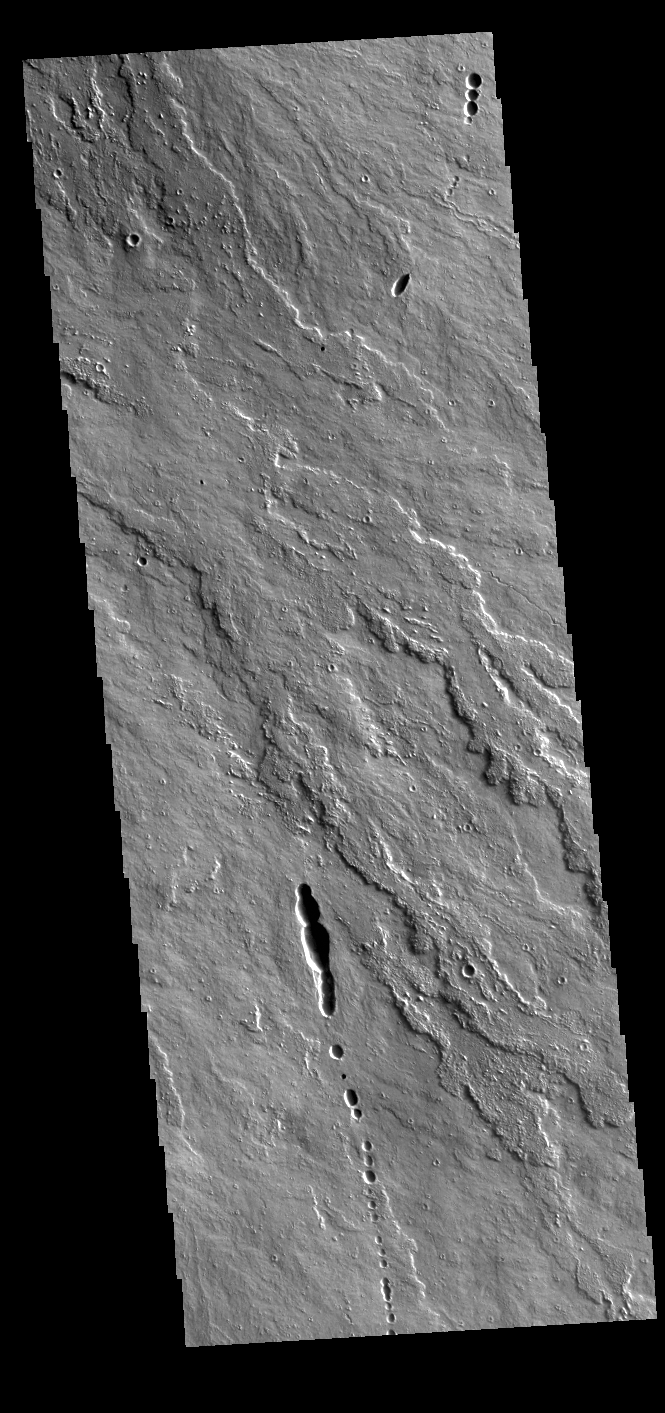

Daedalia Planum

Today’s VIS image shows a small portion of the immense lava flows that originated from Arsia Mons. Arsia Mons is the southernmost of the three large aligned volcanoes in the Tharsis region. Arsia Mons’ last eruption was 10s of million years ago. The different surface textures are created by differences in the lava viscosity and cooling rates. The lobate margins of each flow can be traced back to the start of each flow — or to the point where they are covered by younger flows. Flows in Daedalia Planum can be as long as 180 km (111 miles).

For comparison the longest Hawaiian lava flow is only 51 km (˜31 miles) long. The total area of Daedalia Planum is 2.9 million square km – more than four times the size of Texas.

Credit: NASA/JPL-Caltech/ASU